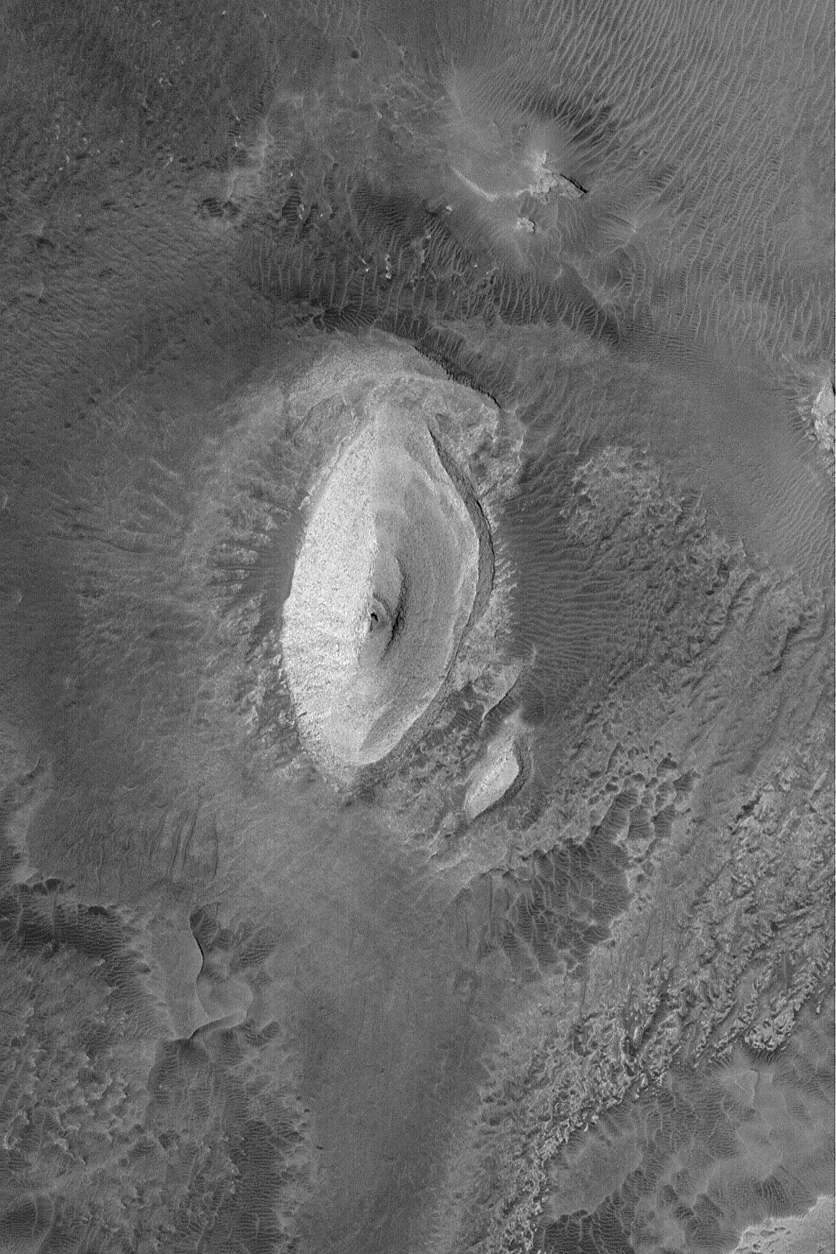

Outcrop in Iani

28 July 2004
This Mars Global Surveyor (MGS) Mars Orbiter Camera (MOC) image shows a light-toned butte composed of layered, sedimentary rock in the Iani Chaos region of Mars. It is located near 1.6°S, 18.2°W. The picture covers an area about 3 km (1.9 mi) wide, and is illuminated by sunlight from the left.

Credit: NASA/JPL/Malin Space Science Systems